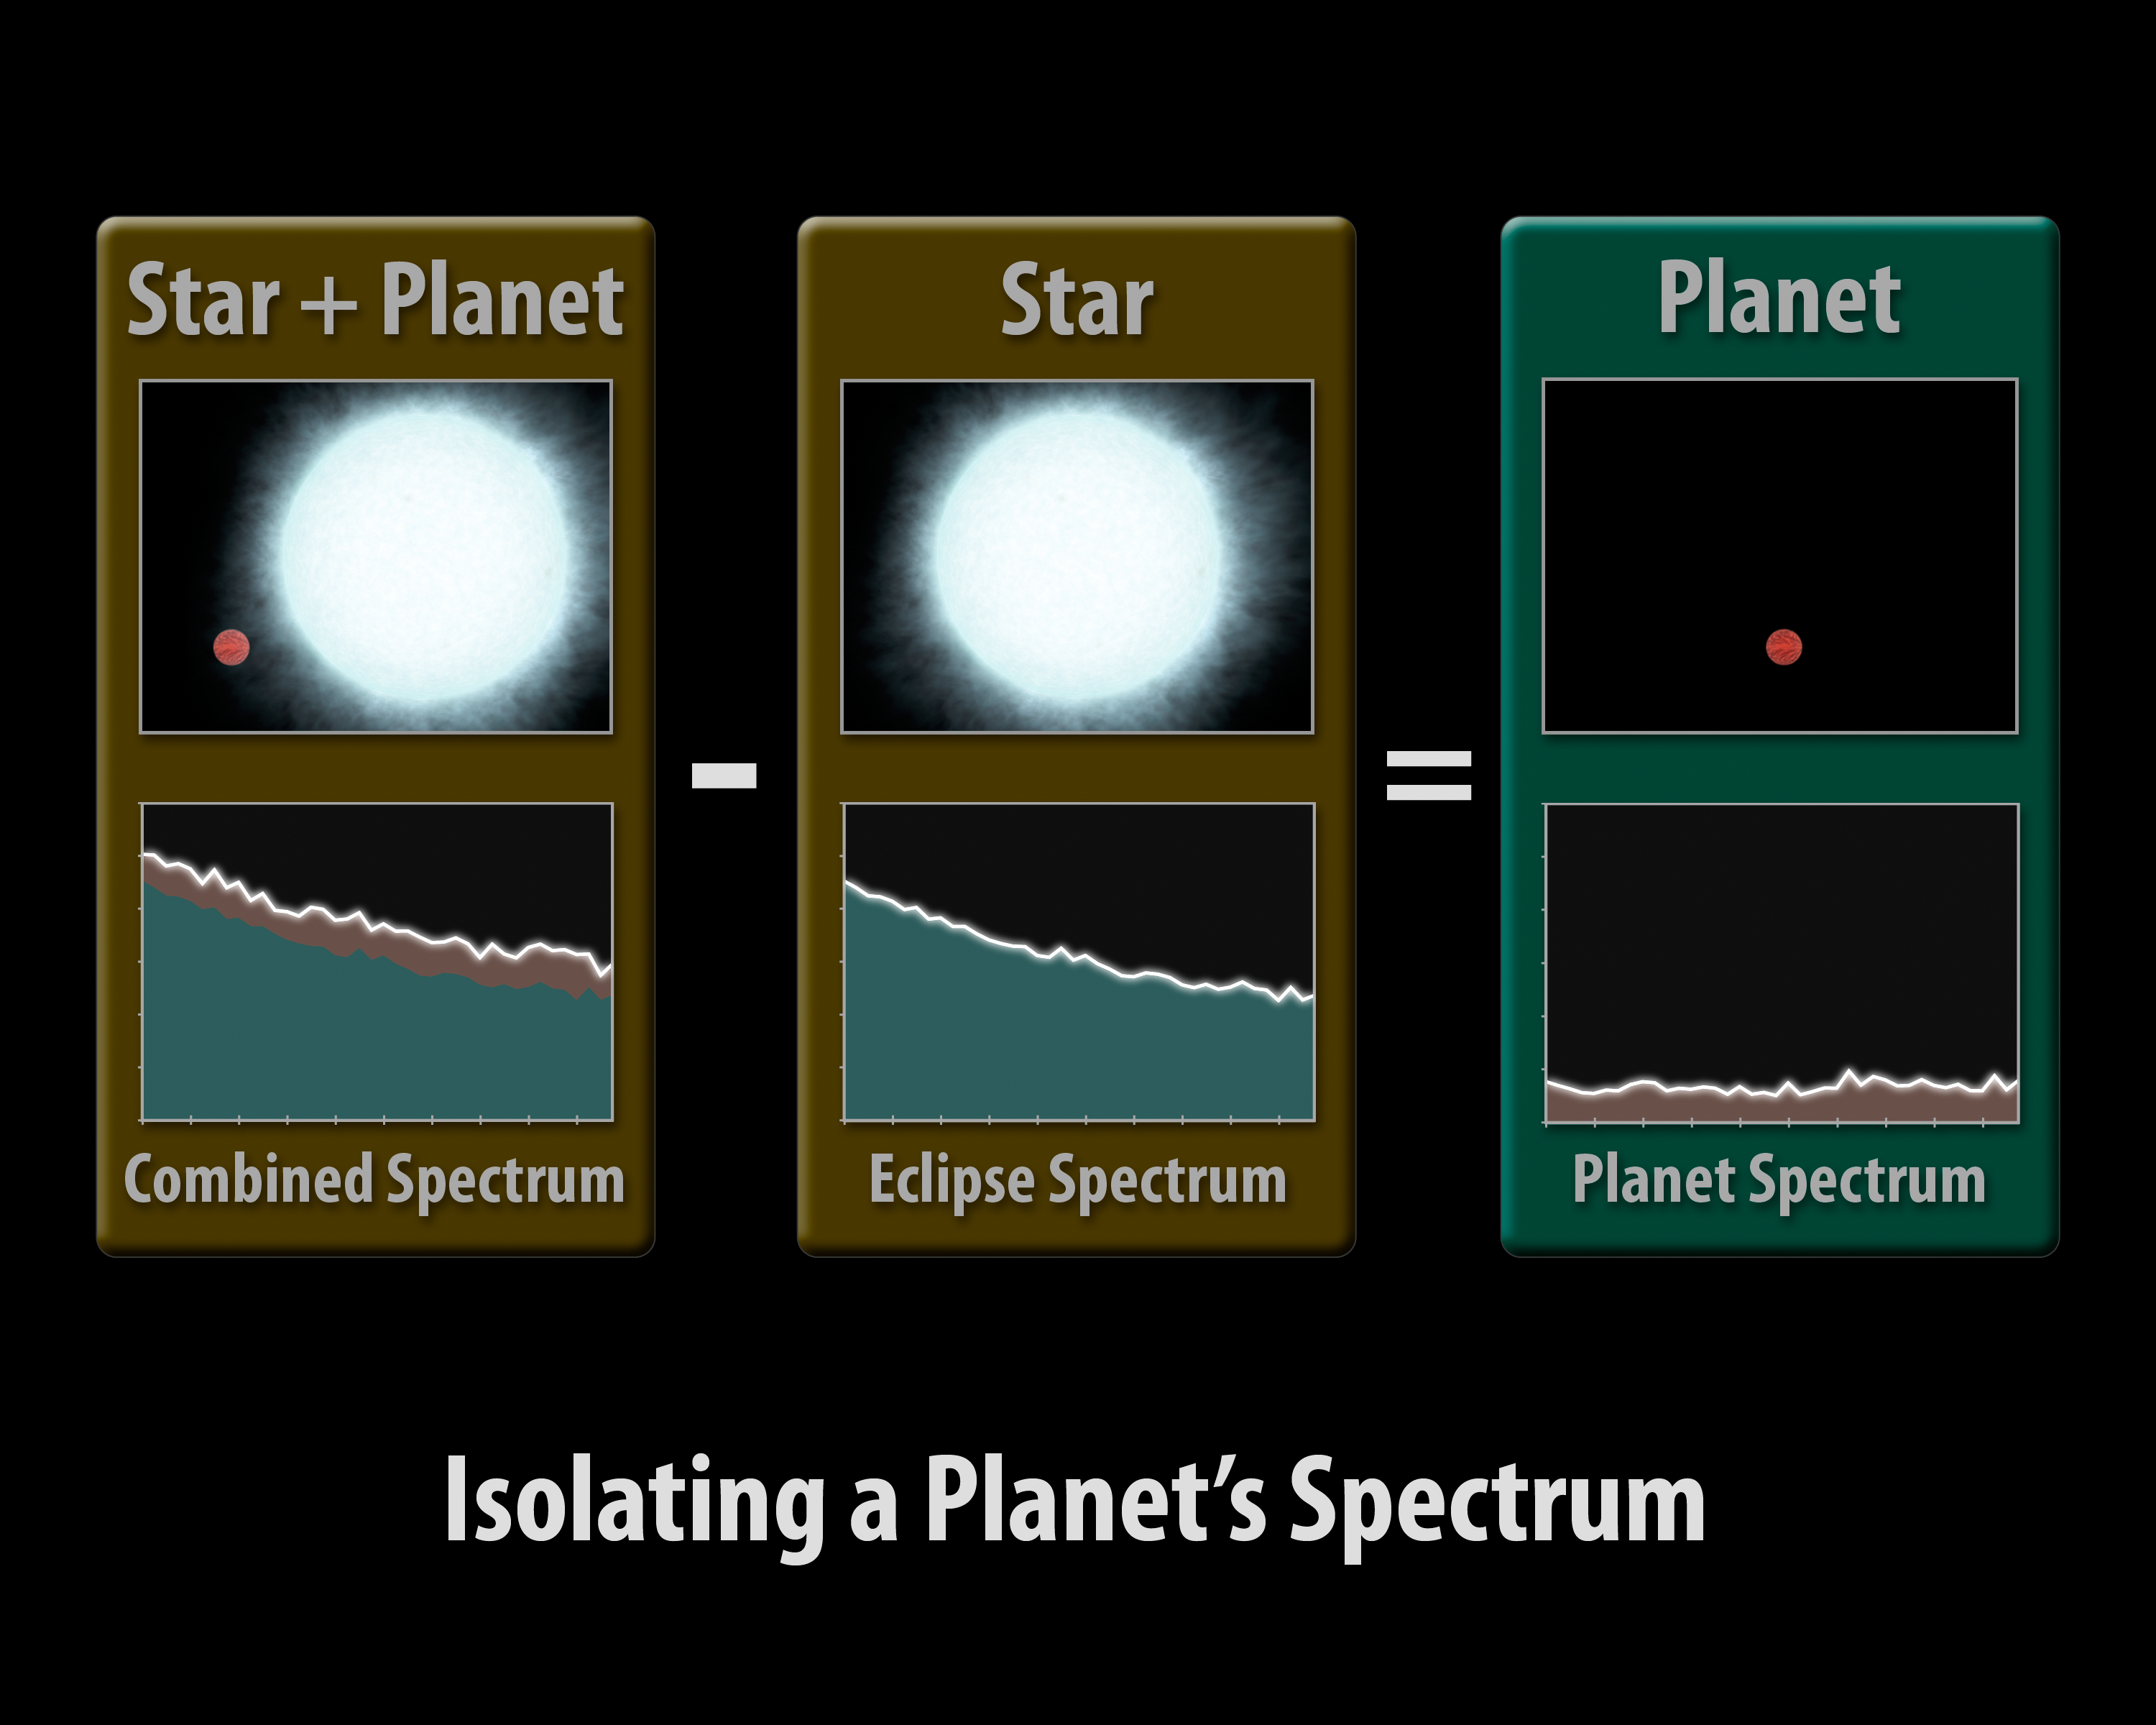

Isolating a Planet's Spectrum

This diagram illustrates how astronomers using NASA's Spitzer Space Telescope can capture the elusive spectra of hot-Jupiter planets. Spectra are an object's light spread apart into its basic components, or wavelengths. By dissecting light in this way, scientists can sort through it and uncover clues about the composition of the object giving off the light.

To obtain a spectrum for an object, one first needs to capture its light. Hot-Jupiter planets are so close to their stars that even the most powerful telescopes can't distinguish their light from the light of their much brighter stars.

But, there are a few planetary systems that allow astronomers to measure the light from just the planet by using a clever technique. Such "transiting" systems are oriented in such a way that, from our vantage point, the planets' orbits are seen edge-on and cross directly in front of and behind their stars.

In this technique, known as the secondary eclipse method, changes in the total infrared light from a star system are measured as its planet transits behind the star, vanishing from our Earthly point of view. The dip in observed light can then be attributed to the planet alone.

To capture a spectrum of the planet, Spitzer must observe the system twice. It takes a spectrum of the star together with the planet (first panel), then, as the planet disappears from view, a spectrum of just the star (second panel). By subtracting the star's spectrum from the combined spectrum of the star plus the planet, it is able to get the spectrum for just the planet (third panel).

This ground-breaking technique was used by Spitzer to obtain the first-ever spectra of two planets beyond our solar system, HD 209458b and HD 189733b. The results suggest that the hot planets are socked in with dry clouds high up in the planet's stratospheres. In addition, HD 209458b showed hints of silicates, indicating those high clouds might be made of very fine sand-like particles.

Credit: NASA/JPL-Caltech/R. Hurt (SSC/Caltech)